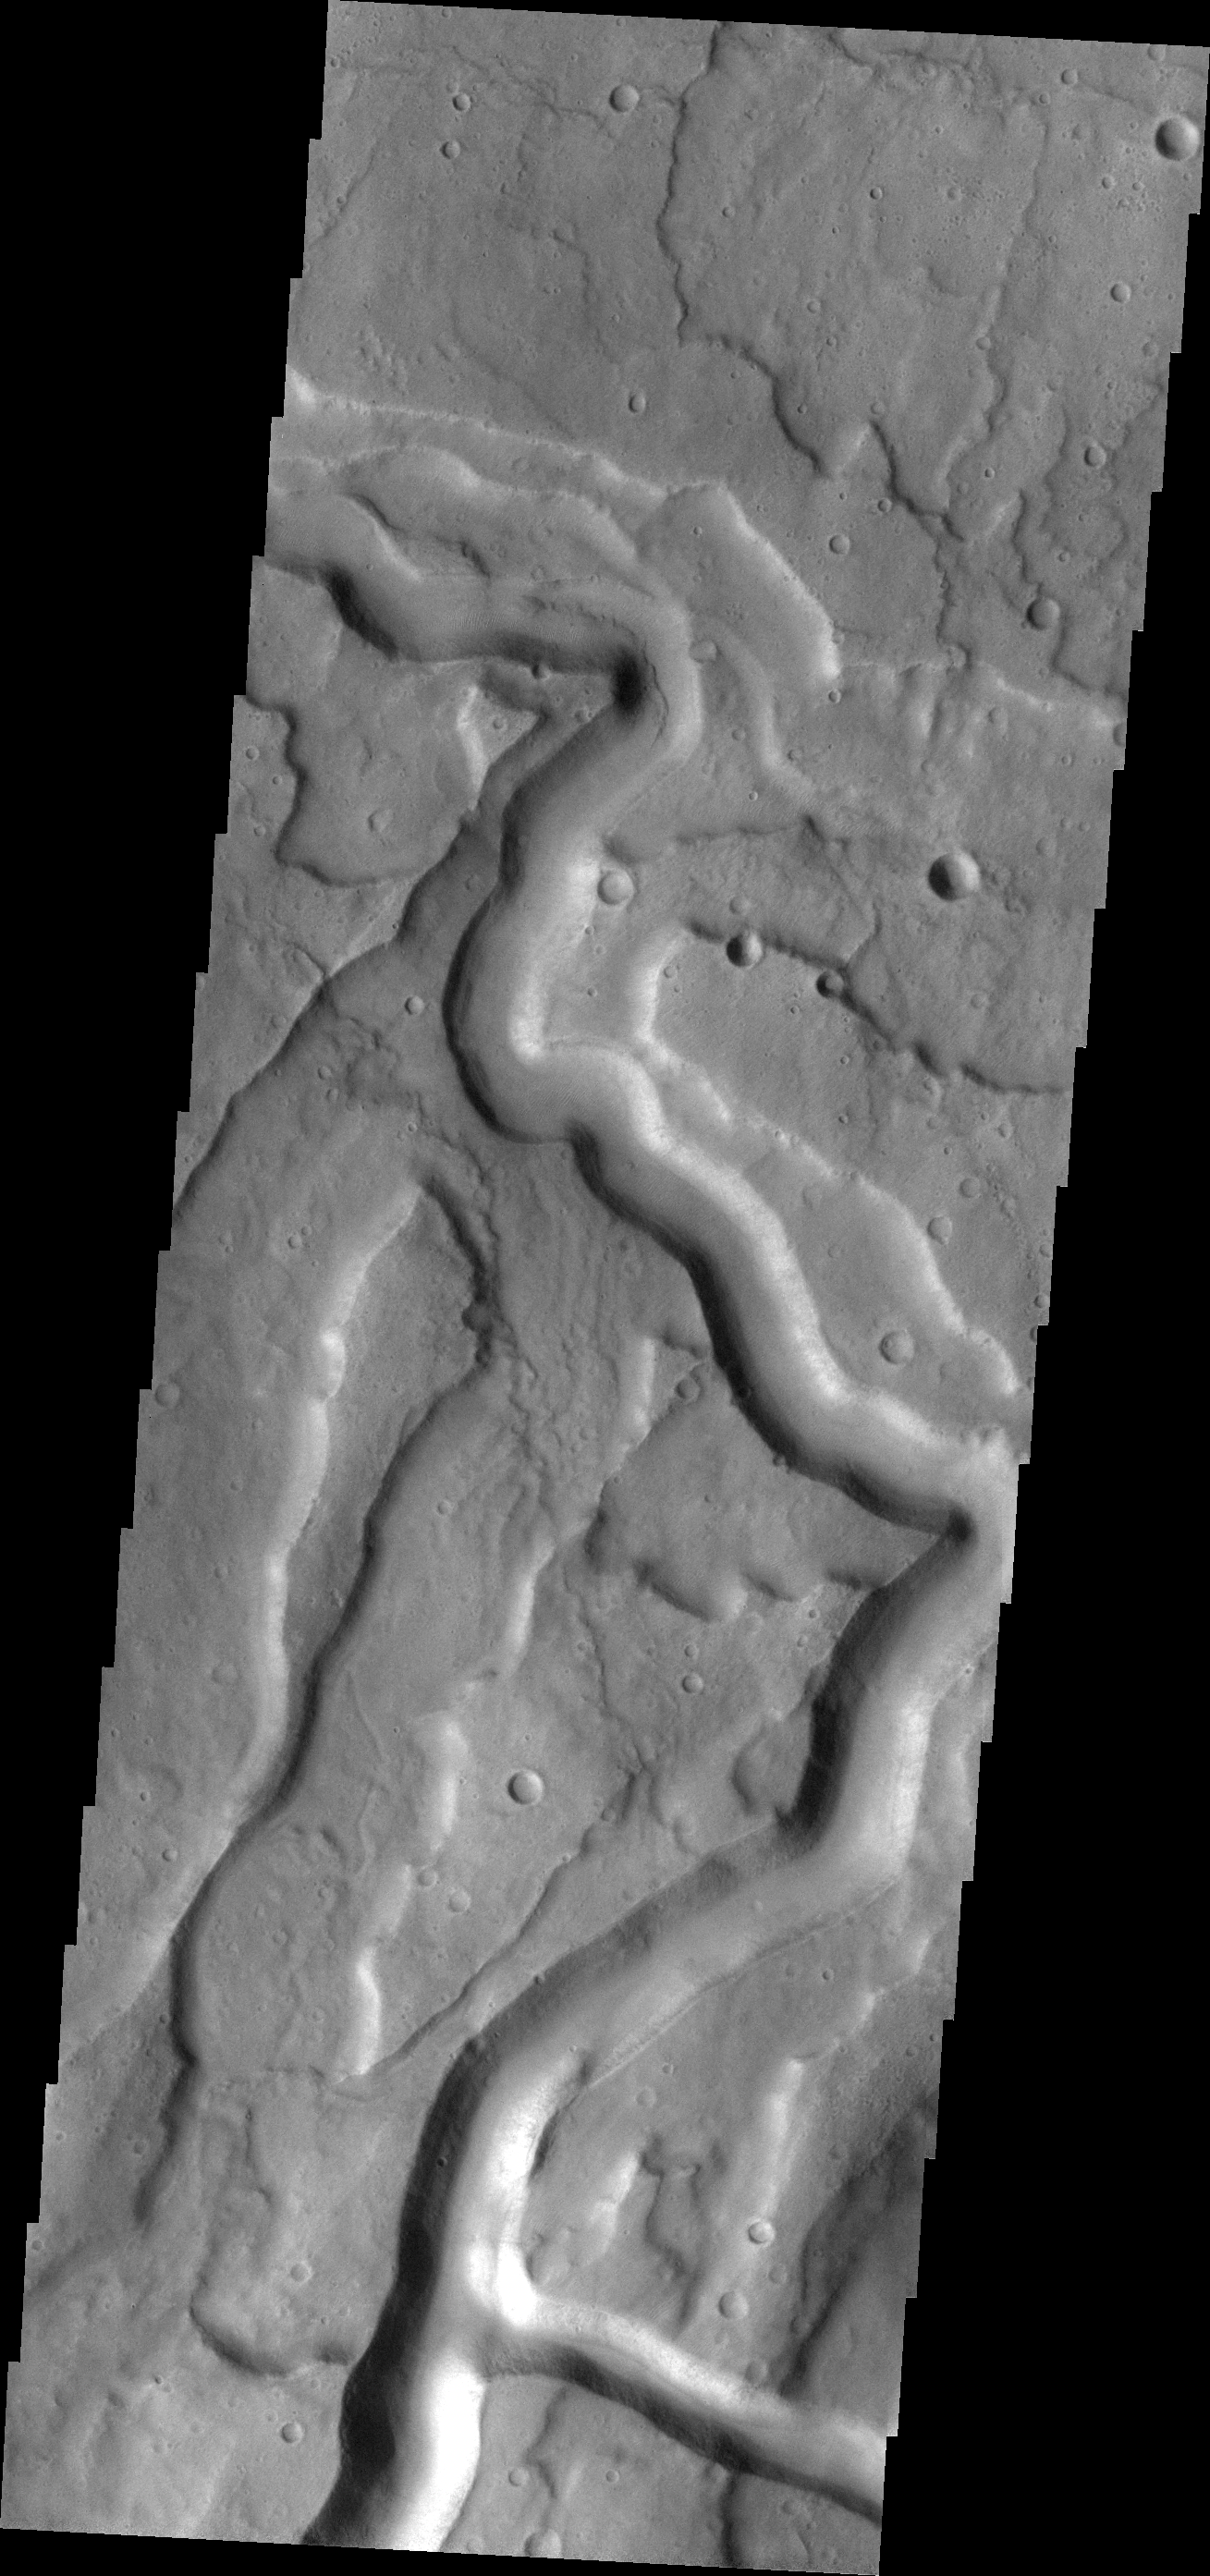

Tyrrhena Fossae

The channel feature in this VIS image is part of Tyrrhena Fossae, a large depression that dissects Tyrrhena Mons.

Credit: NASA/JPL-Caltech/ASU